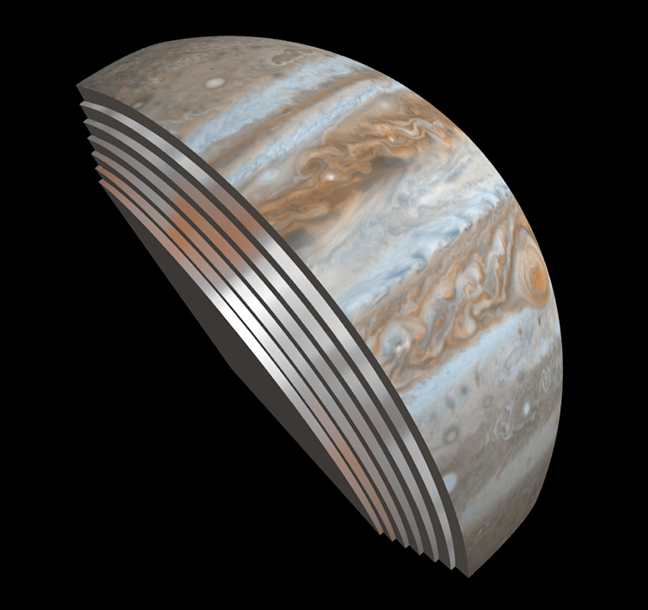

Juno’s First Slice of Jupiter

This composite image depicts Jupiter’s cloud formations as seen through the eyes of Juno’s Microwave Radiometer (MWR) instrument as compared to the top layer, a Cassini Imaging Science Subsystem image of the planet. The MWR can see a couple of hundred miles (kilometers) into Jupiter’s atmosphere with its largest antenna. The belts and bands visible on the surface are also visible in modified form in each layer below.

JPL manages the Juno mission for the principal investigator, Scott Bolton, of Southwest Research Institute in San Antonio. Juno is part of NASA’s New Frontiers Program, which is managed at NASA’s Marshall Space Flight Center in Huntsville, Alabama, for NASA’s Science Mission Directorate. Lockheed Martin Space Systems, Denver, built the spacecraft. Caltech in Pasadena, California, manages JPL for NASA.

Credit: NASA/JPL-Caltech/SwRI/GSFC